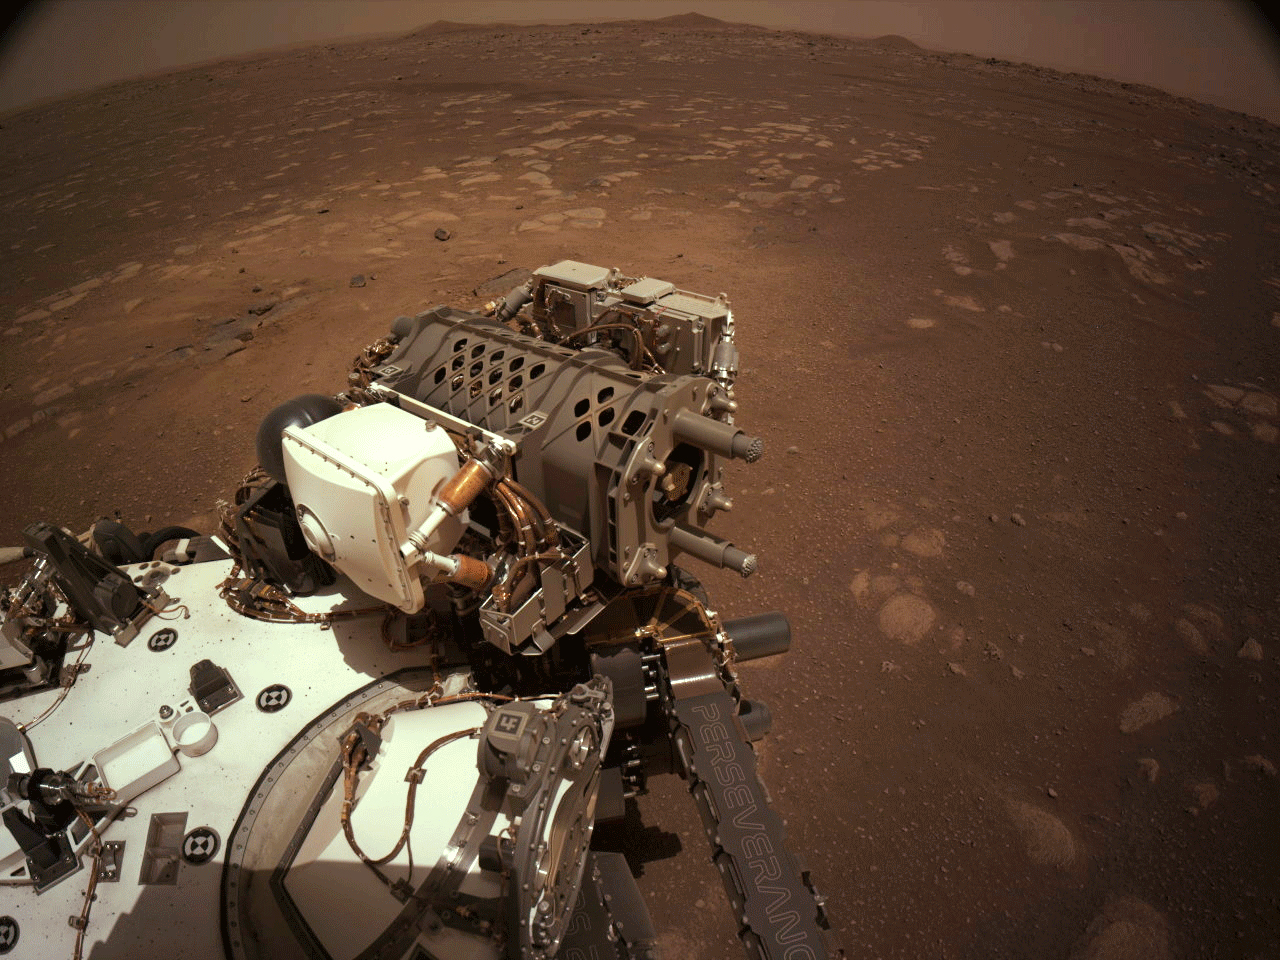

Flexing Perseverance’s Robotic Arm

This set of images shows parts of the robotic arm on NASA’s Perseverance rover flexing and turning during its first checkout after landing on Mars. These images were taken by Perseverance’s Navigation Cameras on March 3, 2021.

A key objective for Perseverance’s mission on Mars is astrobiology, including the search for signs of ancient microbial life. The rover will characterize the planet’s geology and past climate, pave the way for human exploration of the Red Planet, and be the first mission to collect and cache Martian rock and regolith (broken rock and dust).

Subsequent NASA missions, in cooperation with ESA (European Space Agency), would send spacecraft to Mars to collect these sealed samples from the surface and return them to Earth for in-depth analysis.

The Mars 2020 Perseverance mission is part of NASA’s Moon to Mars exploration approach, which includes Artemis missions to the Moon that will help prepare for human exploration of the Red Planet.

NASA’s Jet Propulsion Laboratory, which is managed for NASA by Caltech in Pasadena, California, built and manages operations of the Perseverance rover.

Credit: NASA/JPL-Caltech